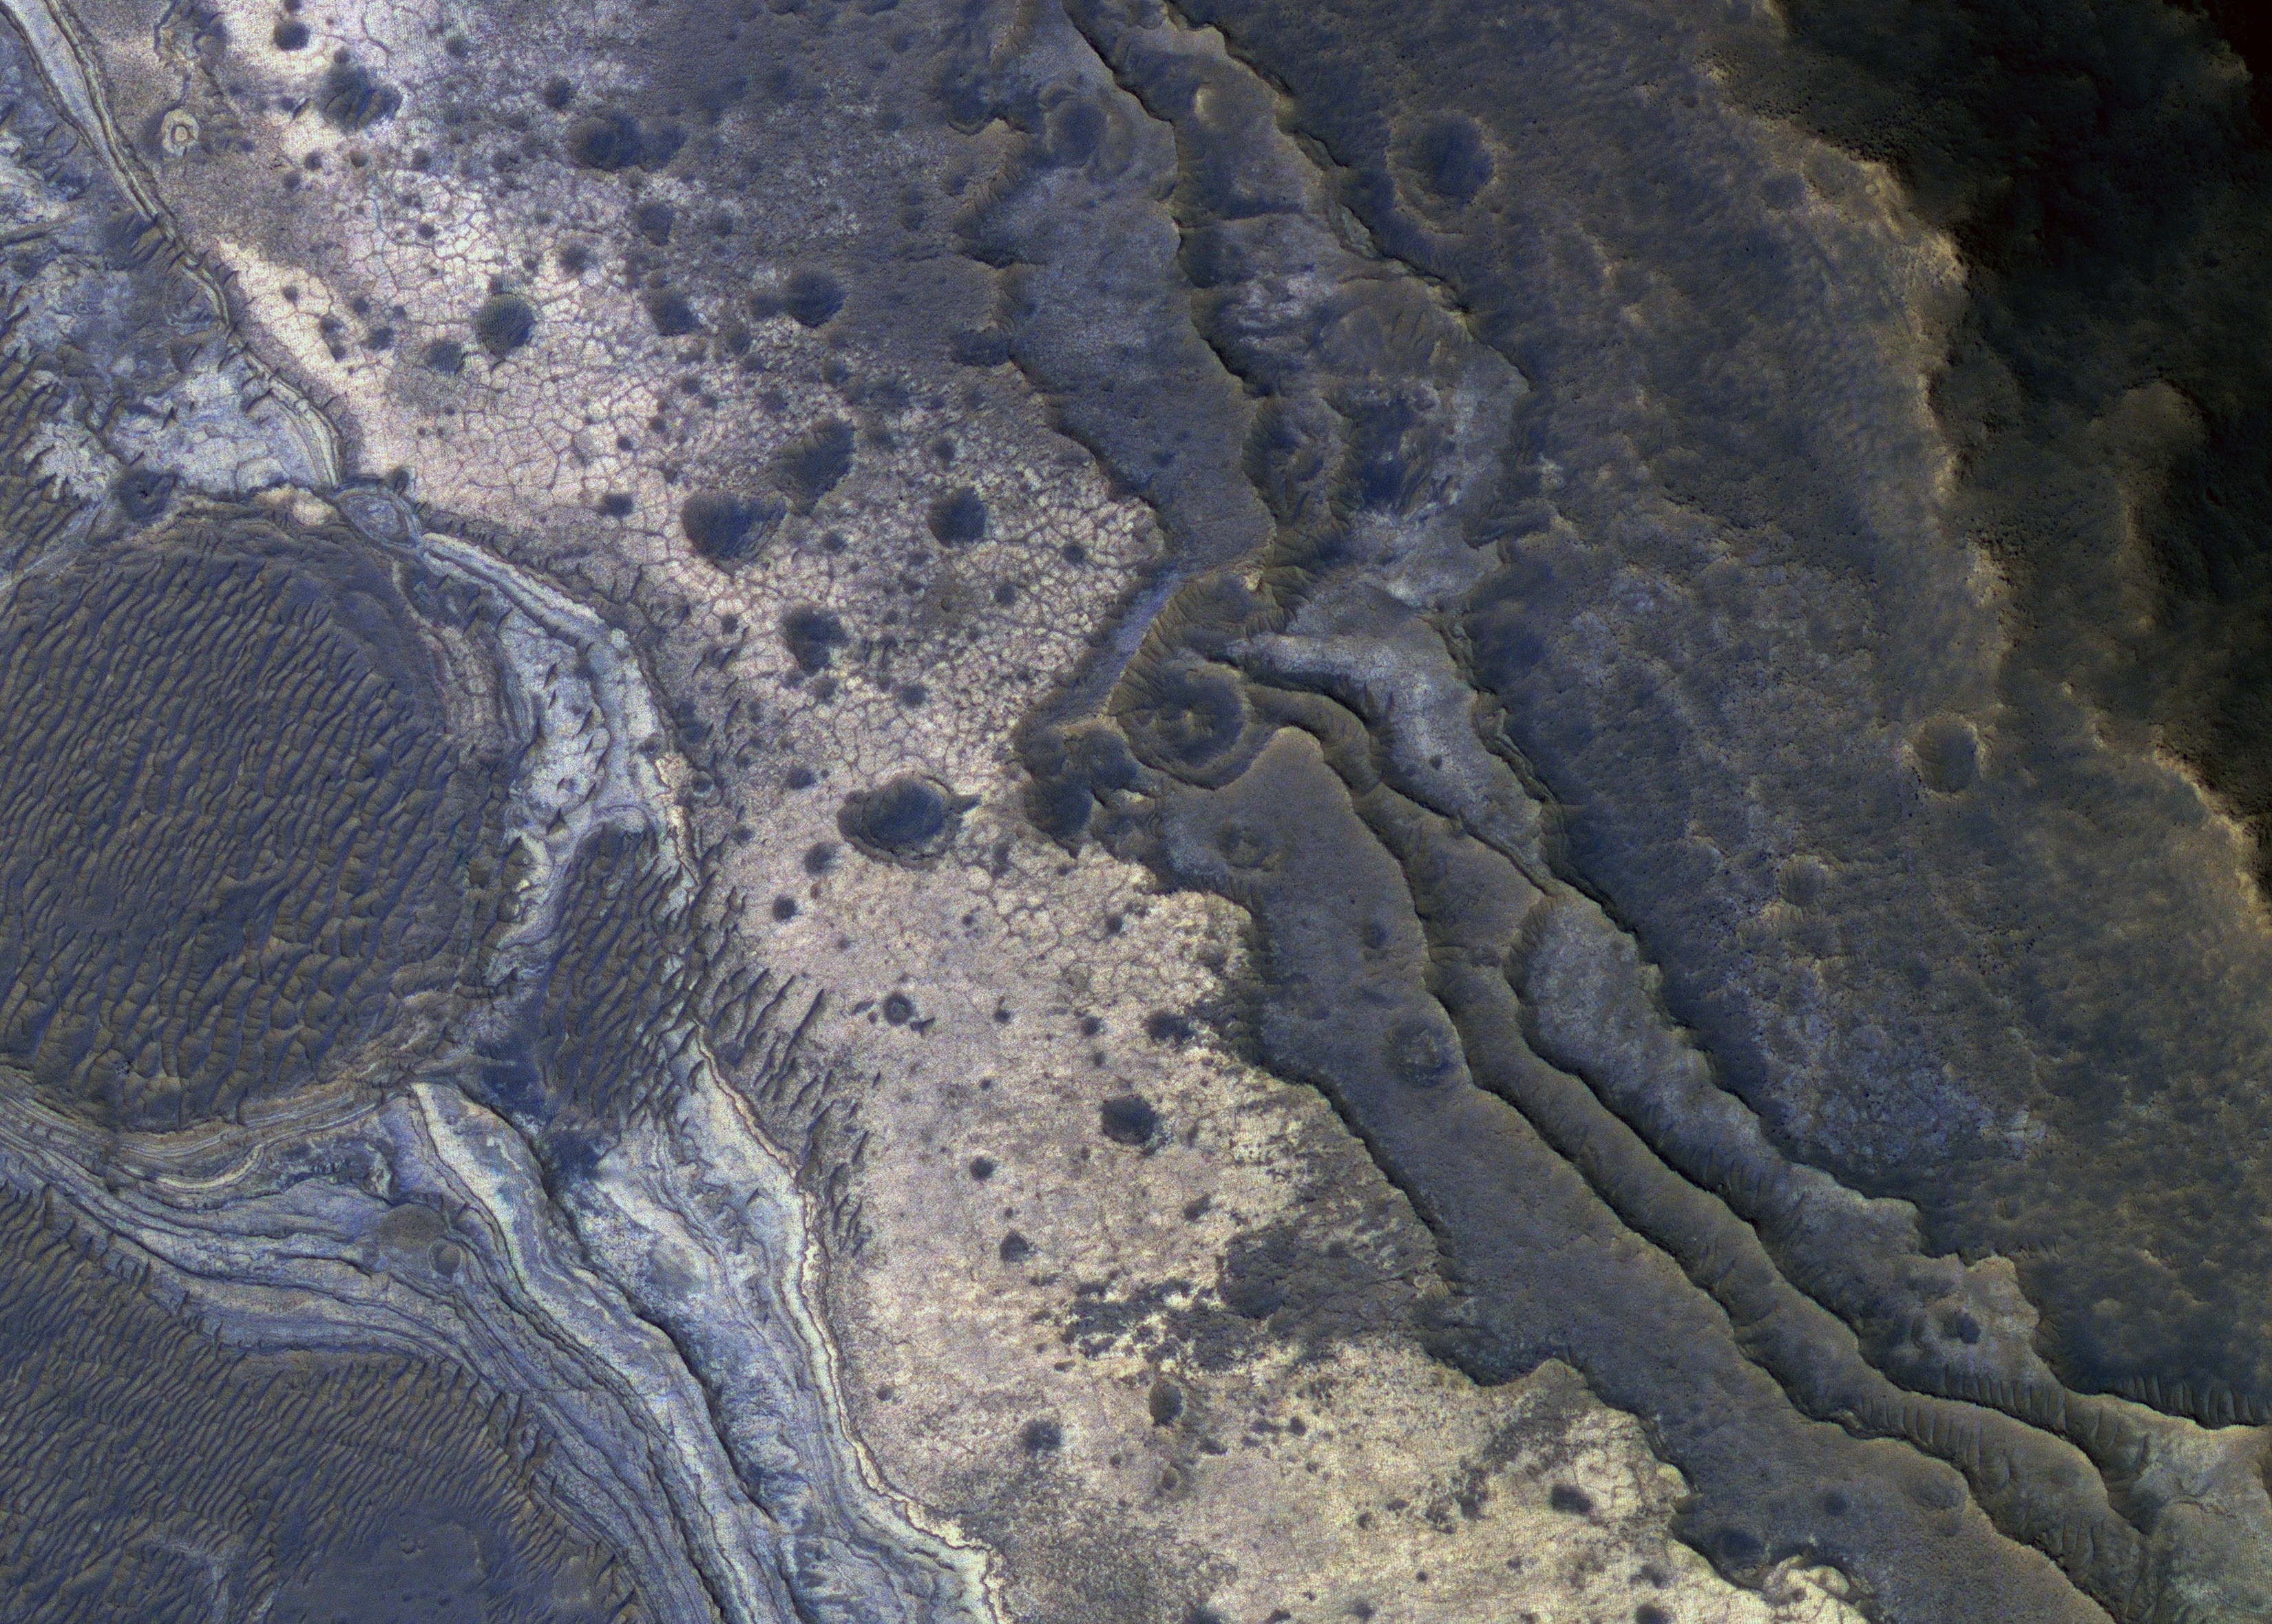

A Gem of a Find

NASA’s Mars Reconnaissance Orbiter has revealed Martian rocks containing a hydrated mineral similar to opal. The rocks are light-toned and appear cream-colored in this false-color image taken by the High Resolution Imaging Science Experiment (HiRISE) camera. Images acquired by the orbiter reveal that different layers of rock have different properties and chemistry. The opal minerals are located in distinct beds of rock outside of the large Valles Marineris canyon system and are also found in rocks within the canyon. The presence of opal in these relatively young rocks tells scientists that water, possibly as rivers and small ponds, interacted with the surface as recently as two billion years ago, one billion years later than scientists had expected. The discovery of this new category of minerals spread across large regions of Mars suggests that liquid water played an important role in shaping the planet’s surface and possibly hosting life.

Credit: NASA/JPL-Caltech/Univ. of Ariz